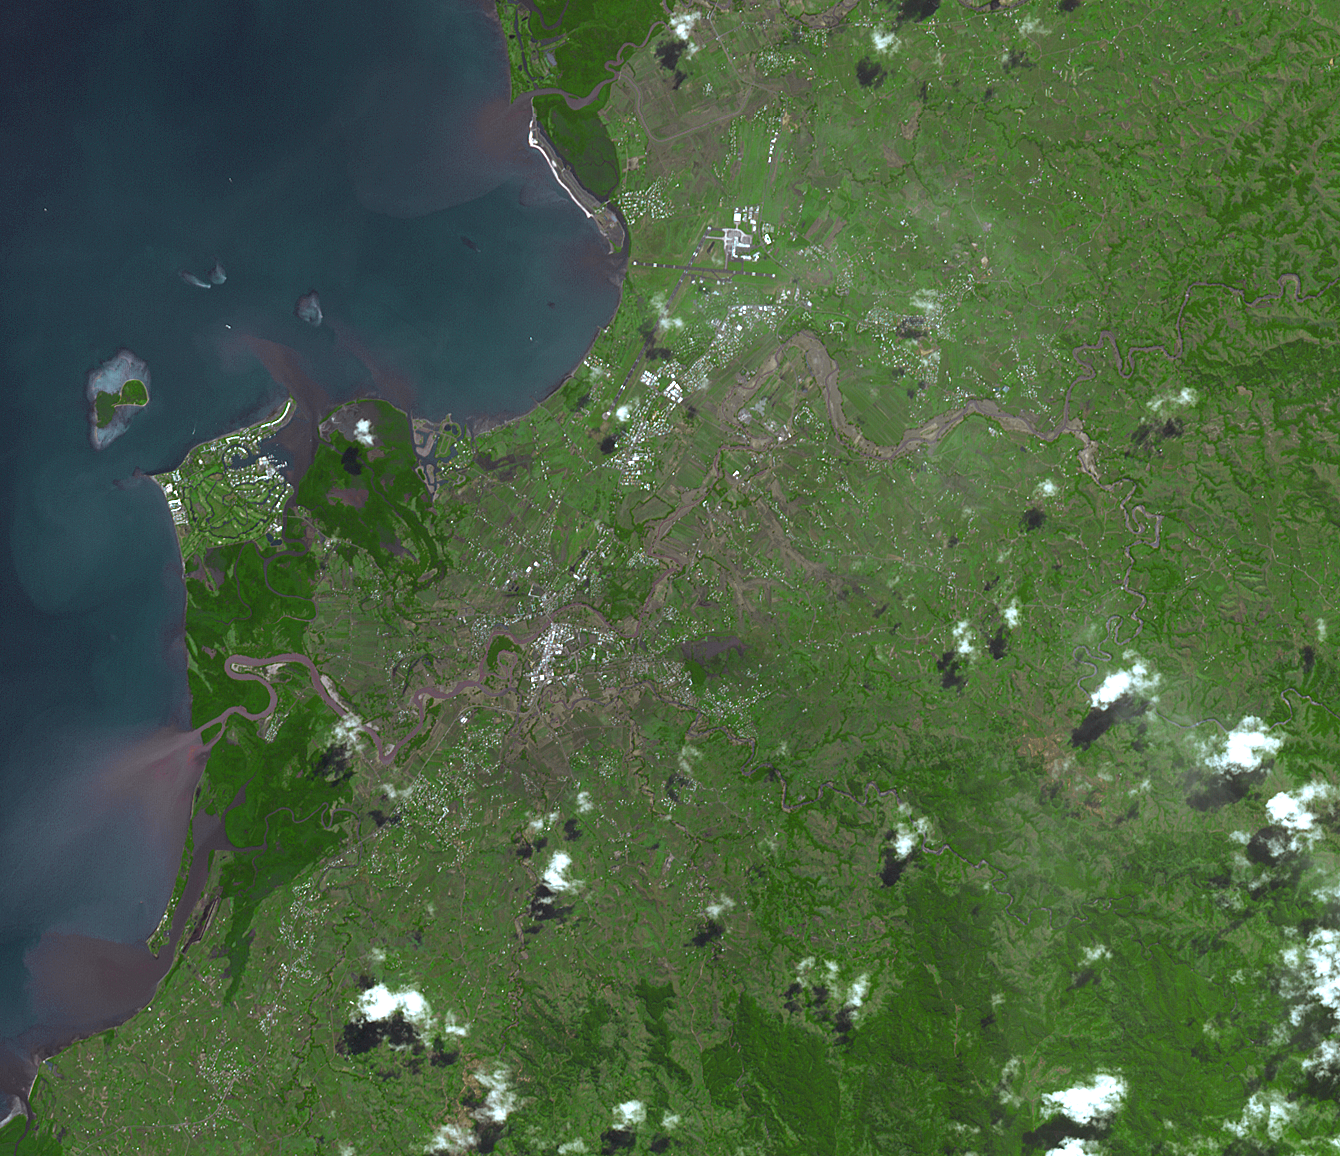

NASA Spacecraft Images Fiji Flooding

Fiji was hard hit by heavy rains in early 2012, causing flooding and landslides. Hardest hit was the western part of the main Island of Viti Levu, Fiji, and the principal city of Nadi. Thousands of people were displaced and the Disaster Management Office declared a state of emergency. In this simulated natural color image acquired by the Advanced Spaceborne Thermal Emission and Reflection Radiometer (ASTER) instrument on NASA’s Terra spacecraft on April 7, 2012, the muddy overflowing Nadi River and its tributaries are seen winding through the city of Nadi. The image covers an area of 10.7 by 12.5 miles (17.3 by 20.1 kilometers), and is located at 17.6 degrees south latitude, 177.7 degrees east longitude.

With its 14 spectral bands from the visible to the thermal infrared wavelength region and its high spatial resolution of 15 to 90 meters (about 50 to 300 feet), ASTER images Earth to map and monitor the changing surface of our planet. ASTER is one of five Earth-observing instruments launched Dec. 18, 1999, on Terra. The instrument was built by Japan’s Ministry of Economy, Trade and Industry. A joint U.S./Japan science team is responsible for validation and calibration of the instrument and data products.

The broad spectral coverage and high spectral resolution of ASTER provides scientists in numerous disciplines with critical information for surface mapping and monitoring of dynamic conditions and temporal change. Example applications are: monitoring glacial advances and retreats; monitoring potentially active volcanoes; identifying crop stress; determining cloud morphology and physical properties; wetlands evaluation; thermal pollution monitoring; coral reef degradation; surface temperature mapping of soils and geology; and measuring surface heat balance.

The U.S. science team is located at NASA’s Jet Propulsion Laboratory, Pasadena, Calif. The Terra mission is part of NASA’s Science Mission Directorate, Washington, D.C.

Credit: NASA/GSFC/METI/ERSDAC/JAROS, and U.S./Japan ASTER Science Team